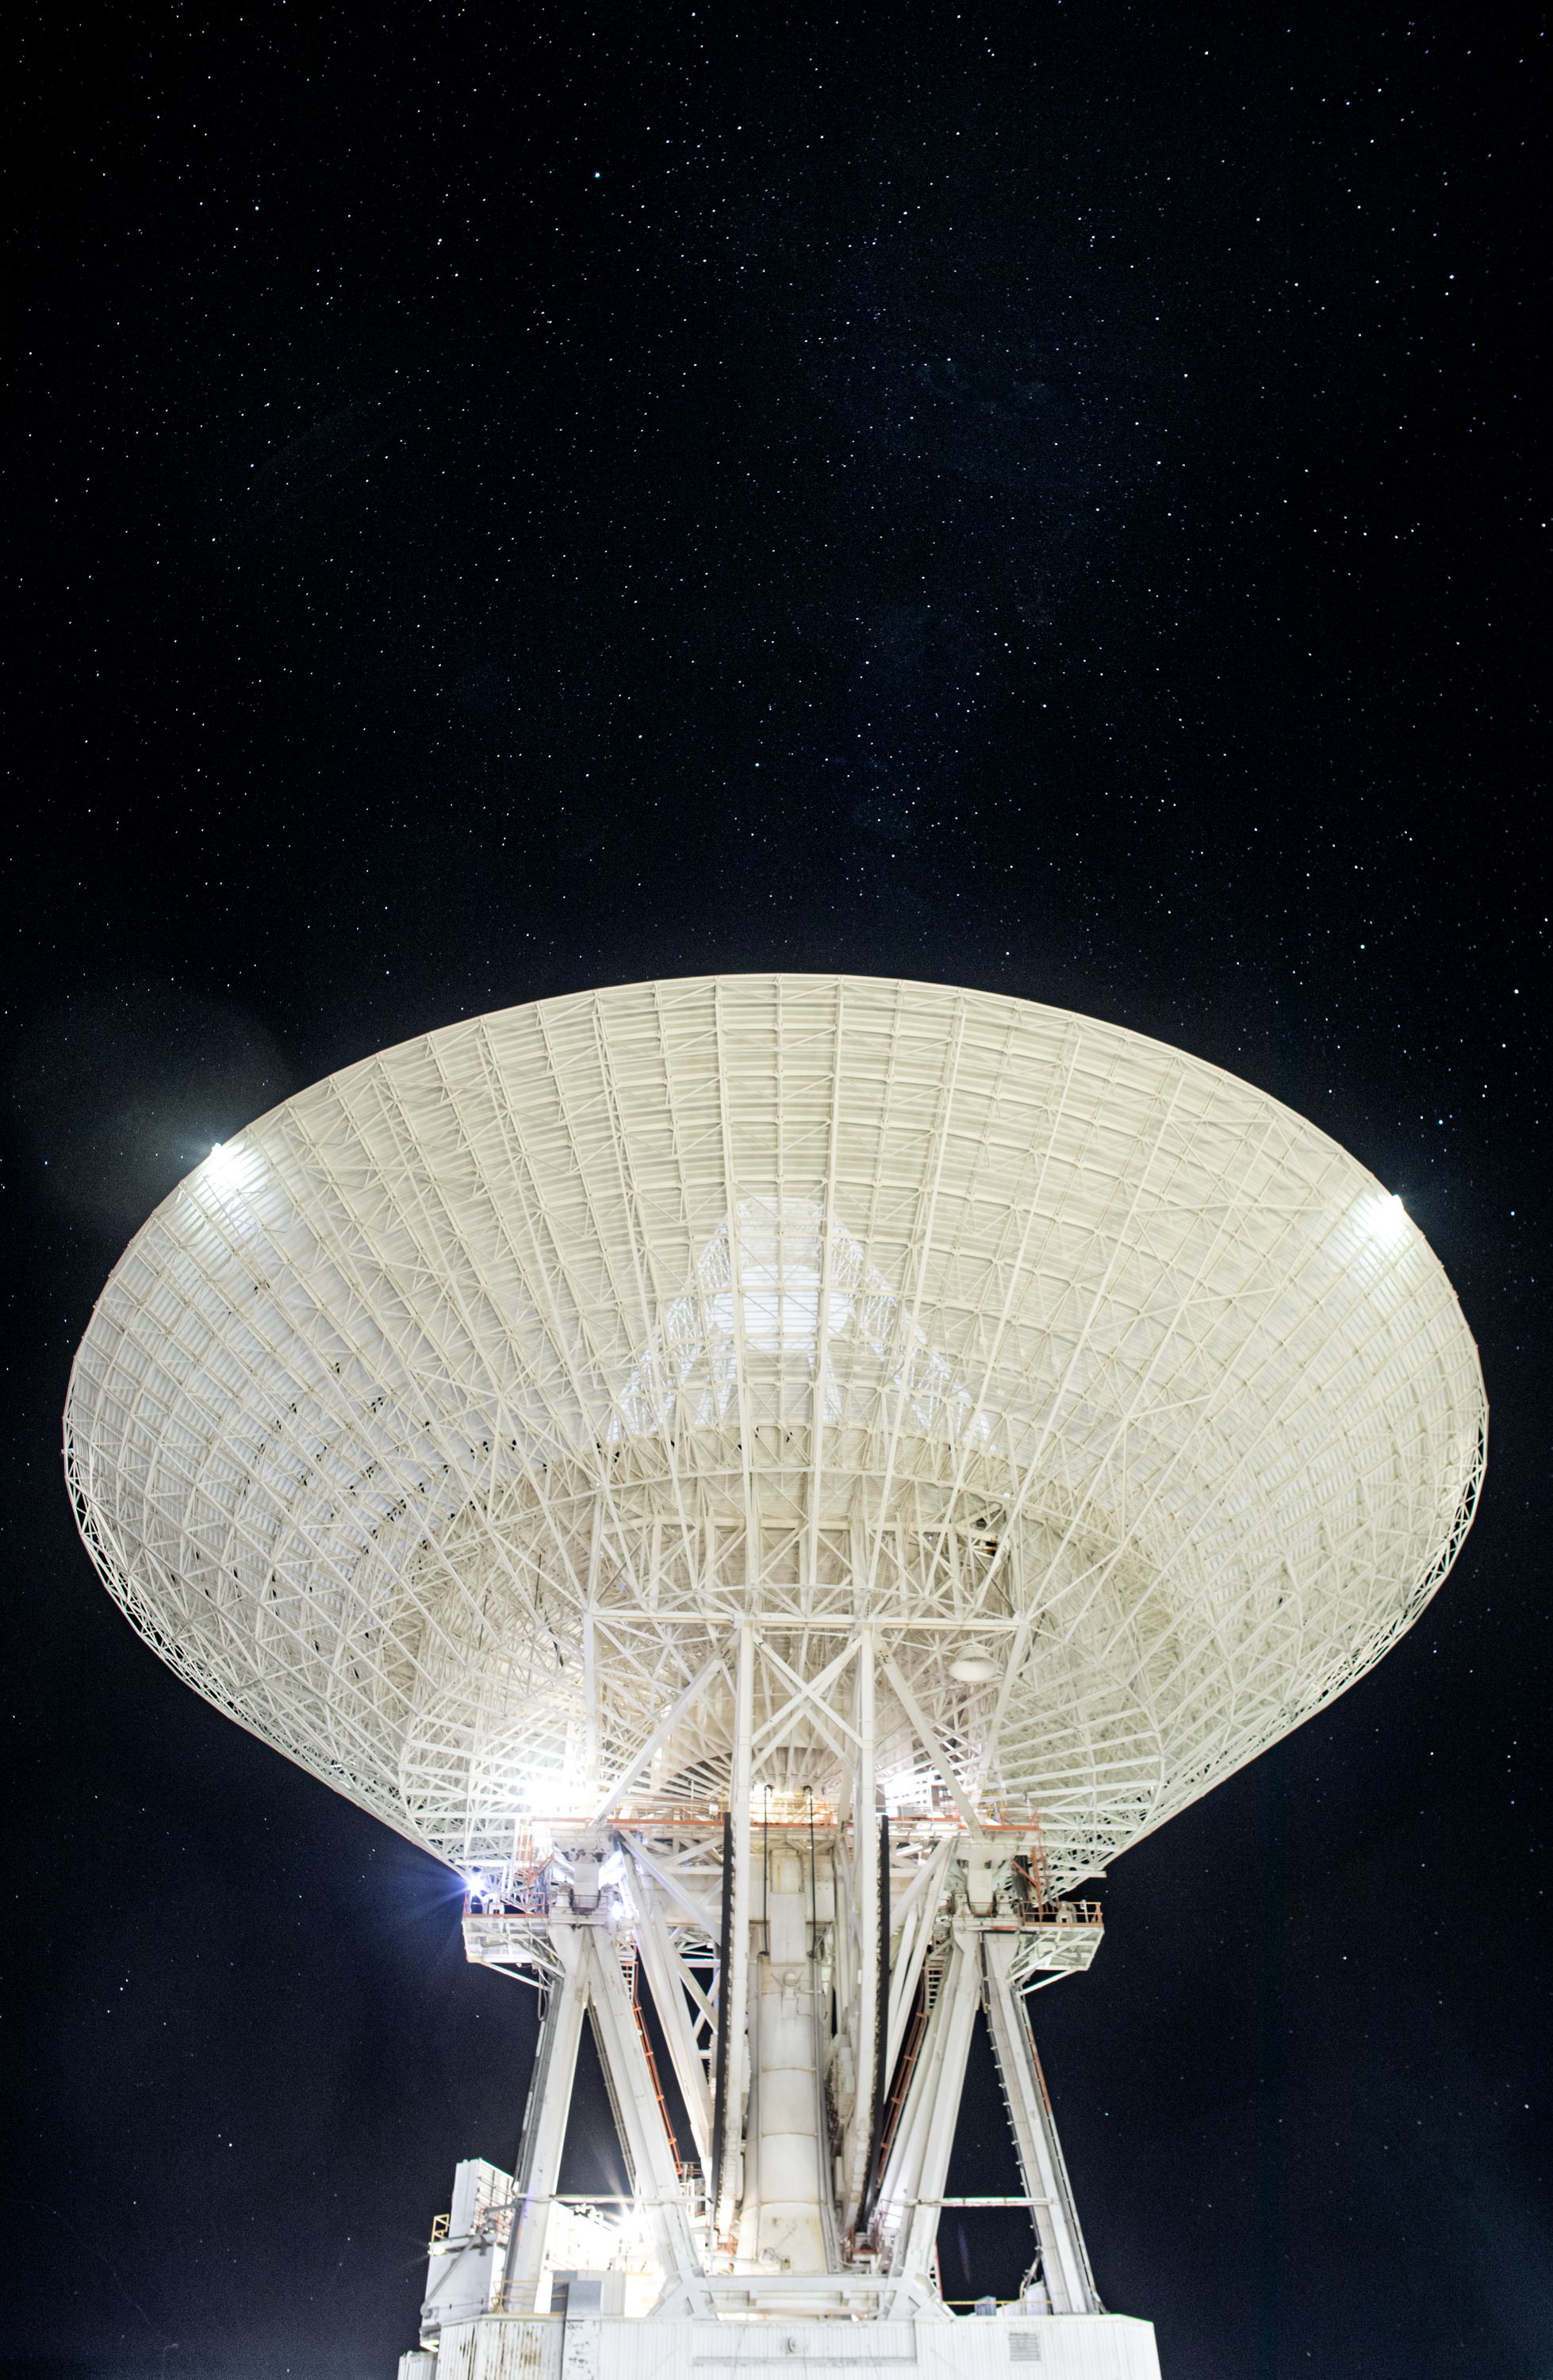

Goldstone’s 70-Meter Antenna Under the Stars

Deep Space Station 14 (DSS-14), the 230-foot-wide (70-meter) antenna at the Goldstone Deep Space Communications Complex near Barstow, California, points up toward a starry sky in September 2025. Goldstone is part of NASA’s Deep Space Network (DSN), which operates three complexes around the globe to support communications with dozens of deep space missions. DSS-14 is also the agency’s Goldstone Solar System Radar, which is used to observe asteroids that come close to Earth.

Credit: NASA/JPL-Caltech